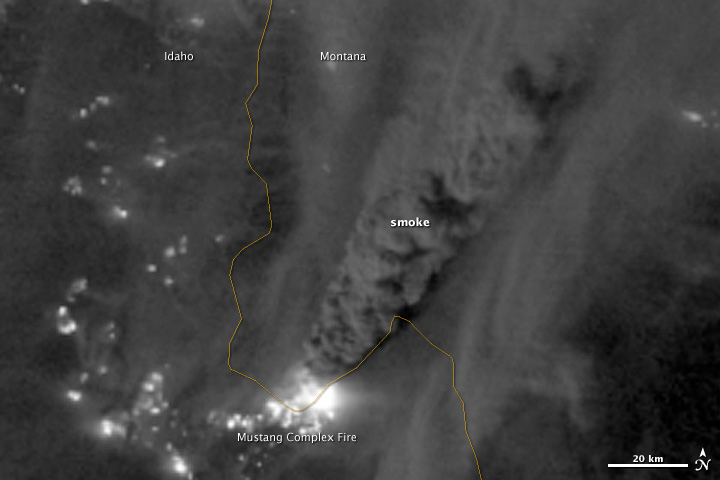

Mustang Complex Fires in Idaho

On August 29, 2012, the Visible Infrared Imaging Radiometer Suite (VIIRS) on the Suomi NPP satellite captured this nighttime view of wildfires burning in Idaho and Montana. The image was captured by the VIIRS “day-night band,” which detects light in a range of wavelengths from green to near-infrared and uses filtering techniques to observe signals such as gas flares, auroras, wildfires, city lights, and reflected moonlight. When the image was acquired, the moon was in its waxing gibbous phase, meaning it was more than half-lit, but less than full. Numerous hot spots from the Mustang Complex Fire are visible in northern Idaho. A plume of thick, billowing smoke streams west from the brightest fires near the Idaho-Montana border. The Halstead and Trinity Ridge fires are visible to the south. In addition to the fires, city lights from Boise and other smaller cities appear throughout the image. A bank of clouds is located west of the Mustang Complex, over southeastern Washington and northeastern Oregon. The Operational Line System (OLS)—an earlier generation of night-viewing sensors on the U.S. Defense Meteorological Satellite Program (DMSP) satellites—was also capable of detecting fires at night. But the VIIRS “day-night band” is far better than OLS at resolving them. Each pixel of an VIIRS image shows roughly 740 meters (0.46 miles), compared to the 3-kilometer footprint (1.86 miles) on the OLS system. NASA Earth Observatory image by Jesse Allen and Robert Simmon, using VIIRS Day-Night Band data from the Suomi National Polar-orbiting Partnership. Suomi NPP is the result of a partnership between NASA, the National Oceanic and Atmospheric Administration, and the Department of Defense.

Credit: NASA Earth Observatory Click here